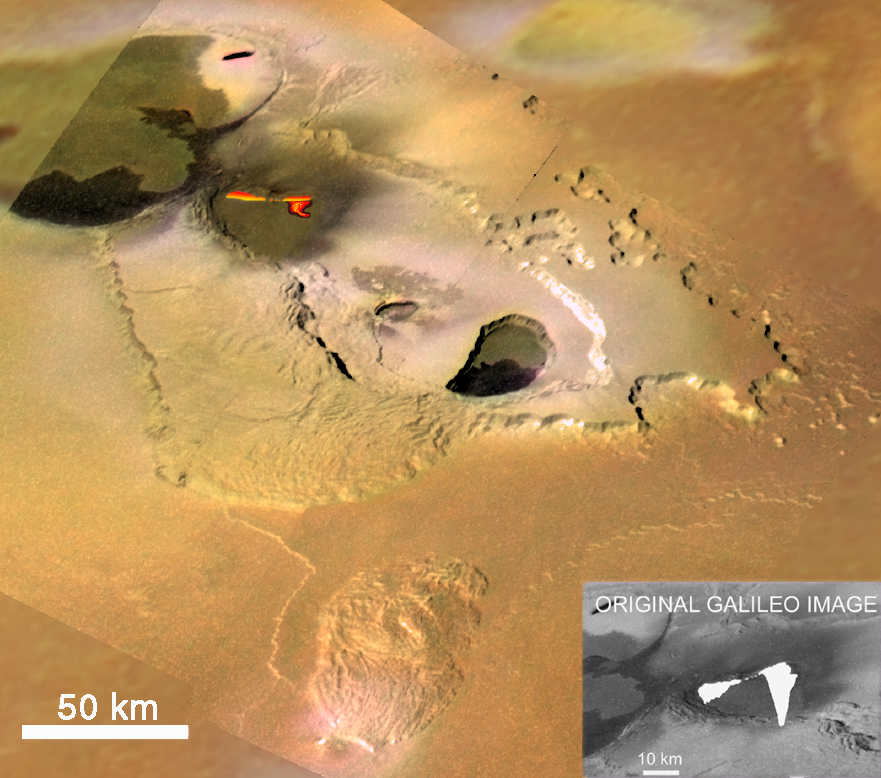

Eruption at Tvashtar Catena, Io, in Color

NASA’s Galileo spacecraft caught this volcanic eruption in action on Jupiter’s moon Io on November 25, 1999. This mosaic shows Tvashtar Catena, a chain of calderas, in enhanced color. It combines low resolution (1.3 kilometers, or .8 miles, per picture element) color images of Io taken on July 3, 1999 with the much higher resolution (180 meters, or 197 yards, per picture element) black and white images taken in November. The molten lava was hot enough, and therefore bright enough, to saturate, or overexpose, Galileo’s camera (original image is inset in lower right corner). The bright lava curtain (a chain of lava fountains) and surface flows shown in the color image were assembled as an interpretive drawing by Galileo scientists, based on their knowledge of how the camera behaves when saturated. The lava appears to be producing fountains to heights of up to 1.5 kilometers (5,000 feet) above the surface. Several other lava flows can be seen on the floors of the calderas. The darkest flows are probably the most recent.

The elongated caldera in the center of the image is almost surrounded by a mesa that is about 1 kilometer (.6 miles) high. In places the mesas margins are scalloped, which is typical of an erosional process called sapping. This occurs when fluid escapes from the base of a cliff, causing the material above it to collapse. On Earth, sapping is caused by springs of groundwater. Similar features on Mars are one of the key pieces of evidence that water flowed on Mars surface in the past. On Io, the fluid is believed to be sulfur dioxide, which should vaporize almost instantaneously when it reaches the near vacuum at Io’s surface, blasting away material at the base of the cliffs.

North is to the top of the image and the Sun illuminates the surface from the lower left. The high resolution black and white image was taken at a distance of 17,000 kilometers (11,000 miles).

The Jet Propulsion Laboratory, Pasadena, CA manages the mission for NASA’s Office of Space Science, Washington, DC. JPL is a division of the California Institute of Technology, Pasadena, CA.

Credit: NASA/JPL/University of Arizona